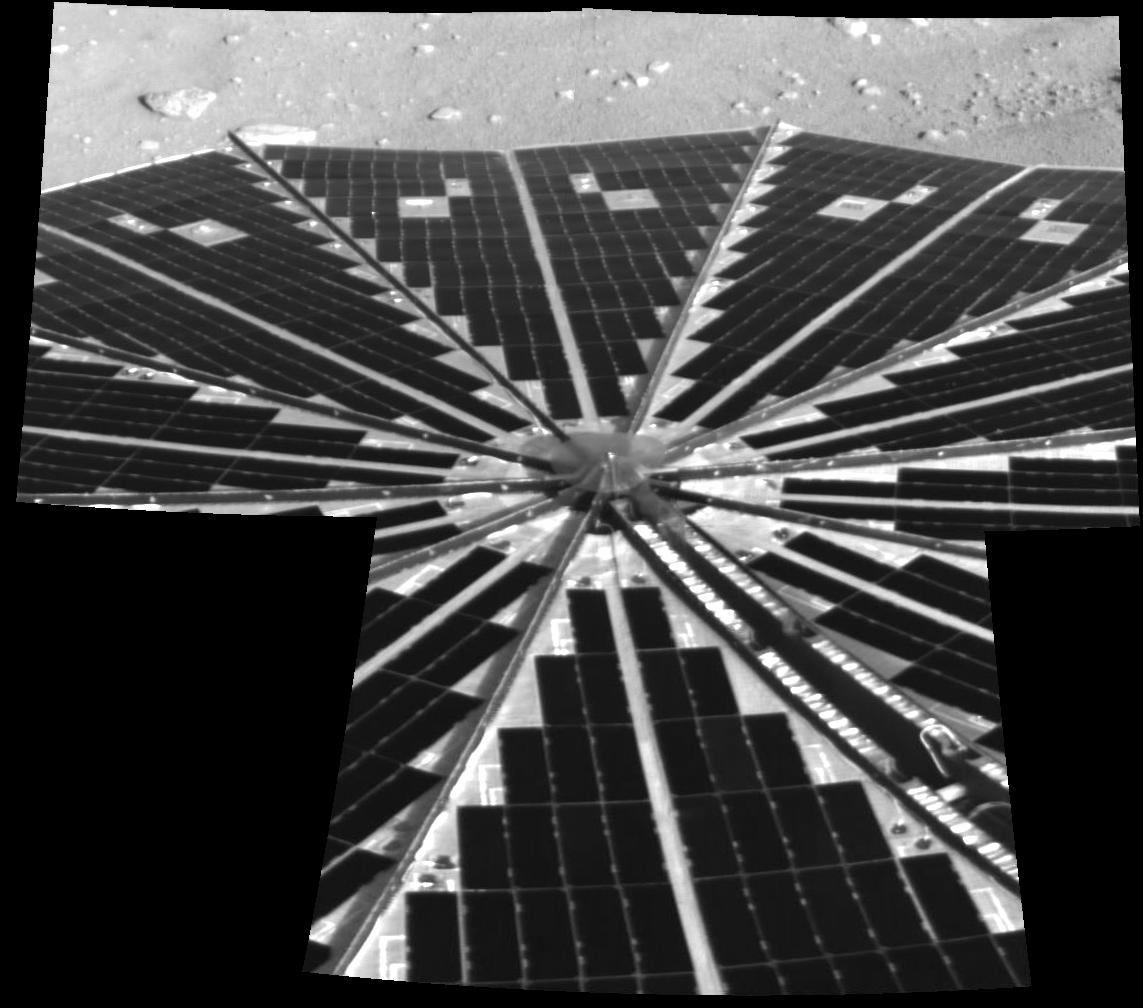

Solar Power Grid Unfurled

Shown here is one of the first images taken by NASA’s Phoenix Mars Lander of one of the octagonal solar panels, which opened like two handheld, collapsible fans on either side of the spacecraft. Beyond this view is a small slice of the north polar terrain of Mars.

The successfully deployed solar panels are critical to the success of the 90-day mission, as they are the spacecraft’s only means of replenishing its power. Even before these images reached Earth, power readings from the spacecraft indicated to engineers that the solar panels were already at work recharging the spacecraft’s batteries.

Before deploying the Surface Stereo Imager to take these images, the lander waited about 15 minutes for the dust to settle.

This image was taken by the spacecraft’s Surface Stereo Imager on Sol, or Martian day, 0 (May 25, 2008).

This image has been geometrically corrected.

The Phoenix Mission is led by the University of Arizona, Tucson, on behalf of NASA. Project management of the mission is by NASA’s Jet Propulsion Laboratory, Pasadena, Calif. Spacecraft development is by Lockheed Martin Space Systems, Denver.

Photojournal Note: As planned, the Phoenix lander, which landed May 25, 2008 23:53 UTC, ended communications in November 2008, about six months after landing, when its solar panels ceased operating in the dark Martian winter.

Credit: NASA/JPL-Caltech/University of Arizona